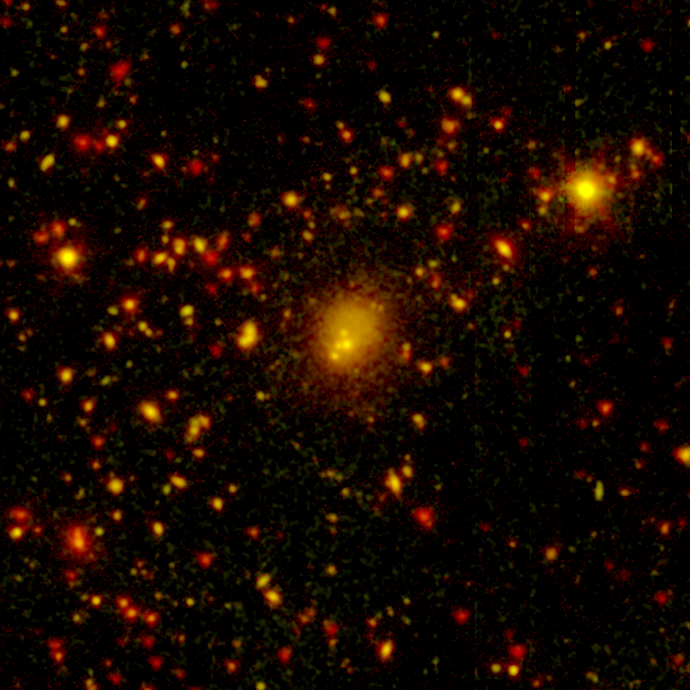

Fearsome Foursome

One of the biggest galaxy collisions ever observed is taking place at the center of this image. The four yellow blobs in the middle are large galaxies that have begun to tangle and ultimately merge into a single gargantuan galaxy. The yellowish cloud around the colliding galaxies contains billions of stars tossed out during the messy encounter. Other galaxies and stars appear in yellow and orange hues.

NASA’s Spitzer Space Telescope spotted the four-way collision, or merger, in a giant cluster of galaxies, called CL0958+4702, located nearly five billion light-years away. The dots in the picture are a combination of galaxies in the cluster; background galaxies located behind the cluster; and foreground stars in our own Milky Way galaxy.

Infrared data from Spitzer are colored red in this picture, while visible-light data from a telescope known as WIYN are green. Areas where green and red overlap appear orange or yellow. Since most galaxies in the cluster contain old stars that are visible to Spitzer and WIYN, those galaxies appear orange.

Figure 2 is similar to Figure 1 except the color blue represents X-ray light captured by NASA’s Chandra X-ray Observatory. The colliding galaxies appear white in this picture because they are in areas where all the colors overlap.

The WIYN telescope, located near Tucson, Ariz., is owned and operated by the WIYN Consortium, which consists of the University of Wisconsin, Indiana University, Yale University, and the National Optical Astronomy Observatory.

Credit: NASA/JPL-Caltech/CXO/WIYN/Harvard-Smithsonian CfA